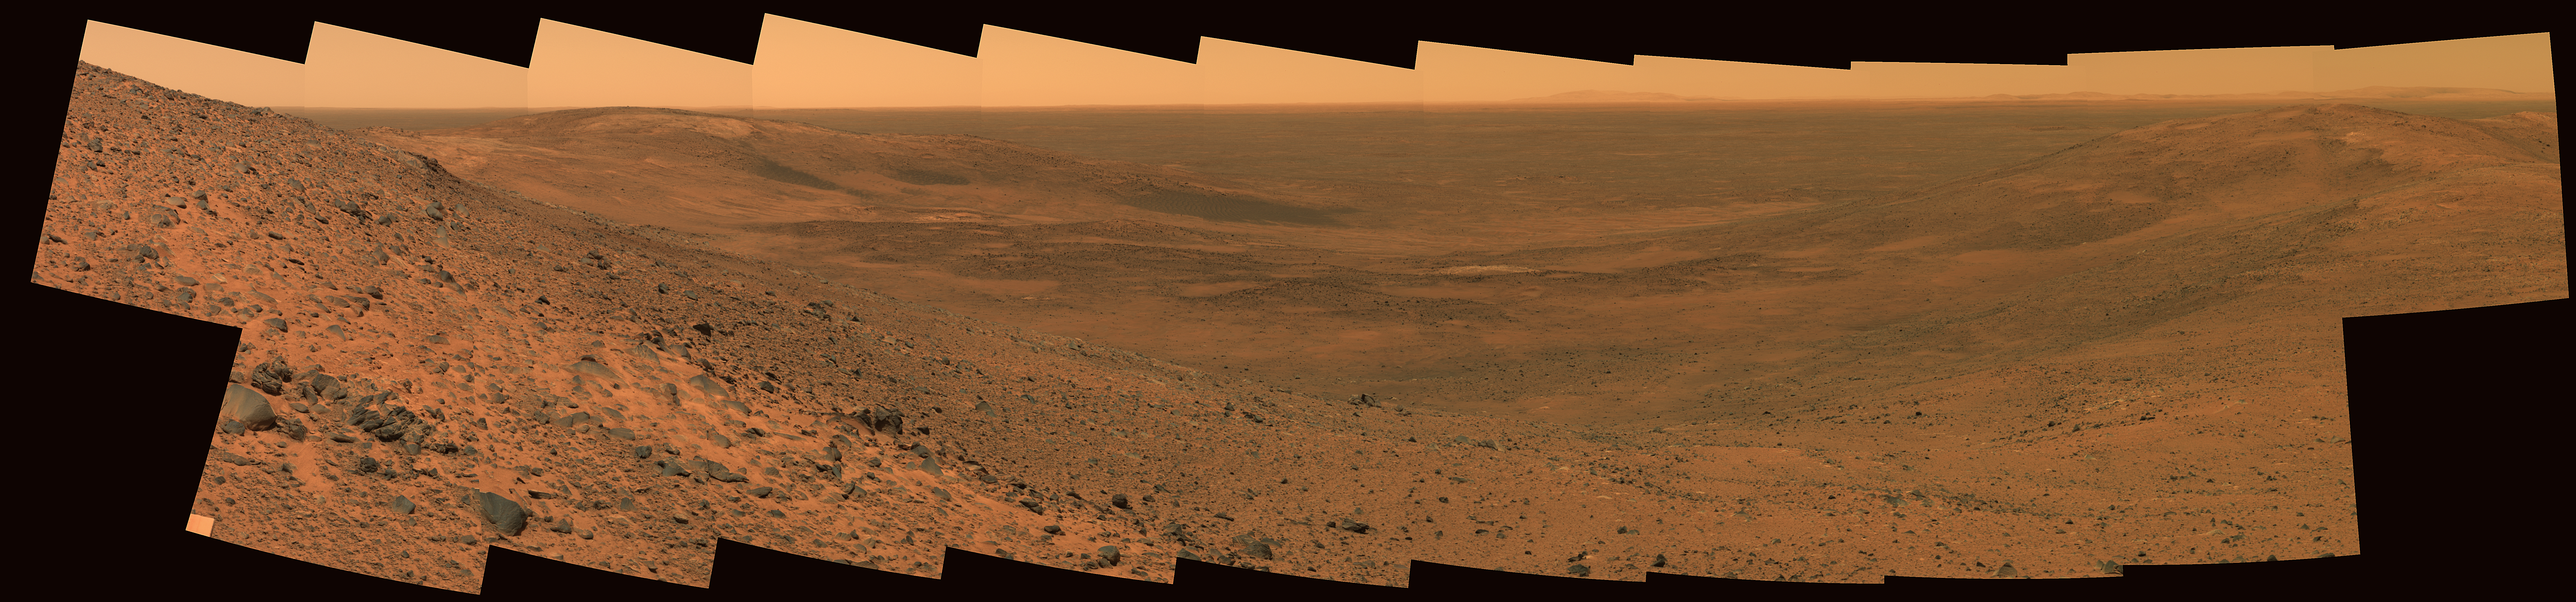

‘East Basin’ Panorama

NASA’s Mars Exploration Rover Spirit used its panoramic camera to obtain this view of the impact feature called “East Basin” to the northeast of “Husband Hill.” The images combined into this mosaic were taken during Spirit’s 653rd Martian day, or sol (Nov. 3, 2005), just before Spirit descended eastward onto “Haskin Ridge.” The view is about 150 degrees wide. It is an approximately true-color rendering generated using the camera’s 750-nanometer, 530-nanometer, and 480-nanometer filters.

Dark features on the far side of the basin, just left of center in this view, are basaltic sand deposits that were emplaced on the lee sides of hills by northwesterly winds. Haskin Ridge is visible along the right margin of the image, capped by a light-toned layer of rock. Spirit investigated the light-toned rock unit after taking this image. The basaltic plains located east of the “Columbia Hills” can be seen in the distance beyond “East Basin.” The rim of Thira crater is just visible on the distant horizon some 15 kilometers (9.3 miles) away.

Credit: NASA/JPL-Caltech/Cornell